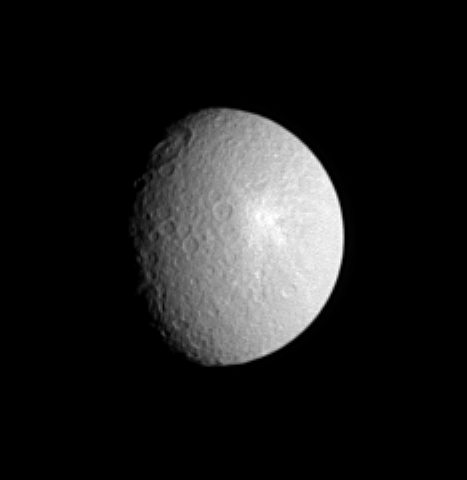

Tirawa at Twilight

The giant Tirawa impact basin straddles the day and night boundary on Saturn’s moon Rhea in this view from the Cassini spacecraft. The ancient basin is 5 kilometers (3 miles) deep in places, as measured in NASA Voyager images. The basin is 360 kilometers (220 miles) across.

The prominent bright splotch to the southeast of Tirawa is ejecta from a fairly fresh crater. This feature can be seen at much higher resolution in PIA06648. This view of Rhea (1,528 kilometers, or 949 miles across) reveals terrain slightly to the east of a similar Cassini view, released earlier (see PIA07539). The sunlit surface in this view is principally on the leading hemisphere of Rhea. North is up and rotated 13 degrees to the left.

The image was taken in visible light with the Cassini spacecraft narrow-angle camera on Aug. 13, 2005, at a distance of approximately 2 million kilometers (1.2 million miles) from Rhea and at a Sun-Rhea-spacecraft, or phase, angle of 50 degrees. Resolution in the original image was 12 kilometers (7 miles) per pixel. The image has been contrast-enhanced and magnified by a factor of two to aid visibility.

The Cassini-Huygens mission is a cooperative project of NASA, the European Space Agency and the Italian Space Agency. The Jet Propulsion Laboratory, a division of the California Institute of Technology in Pasadena, manages the mission for NASA’s Science Mission Directorate, Washington, D.C. The Cassini orbiter and its two onboard cameras were designed, developed and assembled at JPL. The imaging team is based at the Space Science Institute, Boulder, Colo.

Credit: NASA/JPL/Space Science Institute